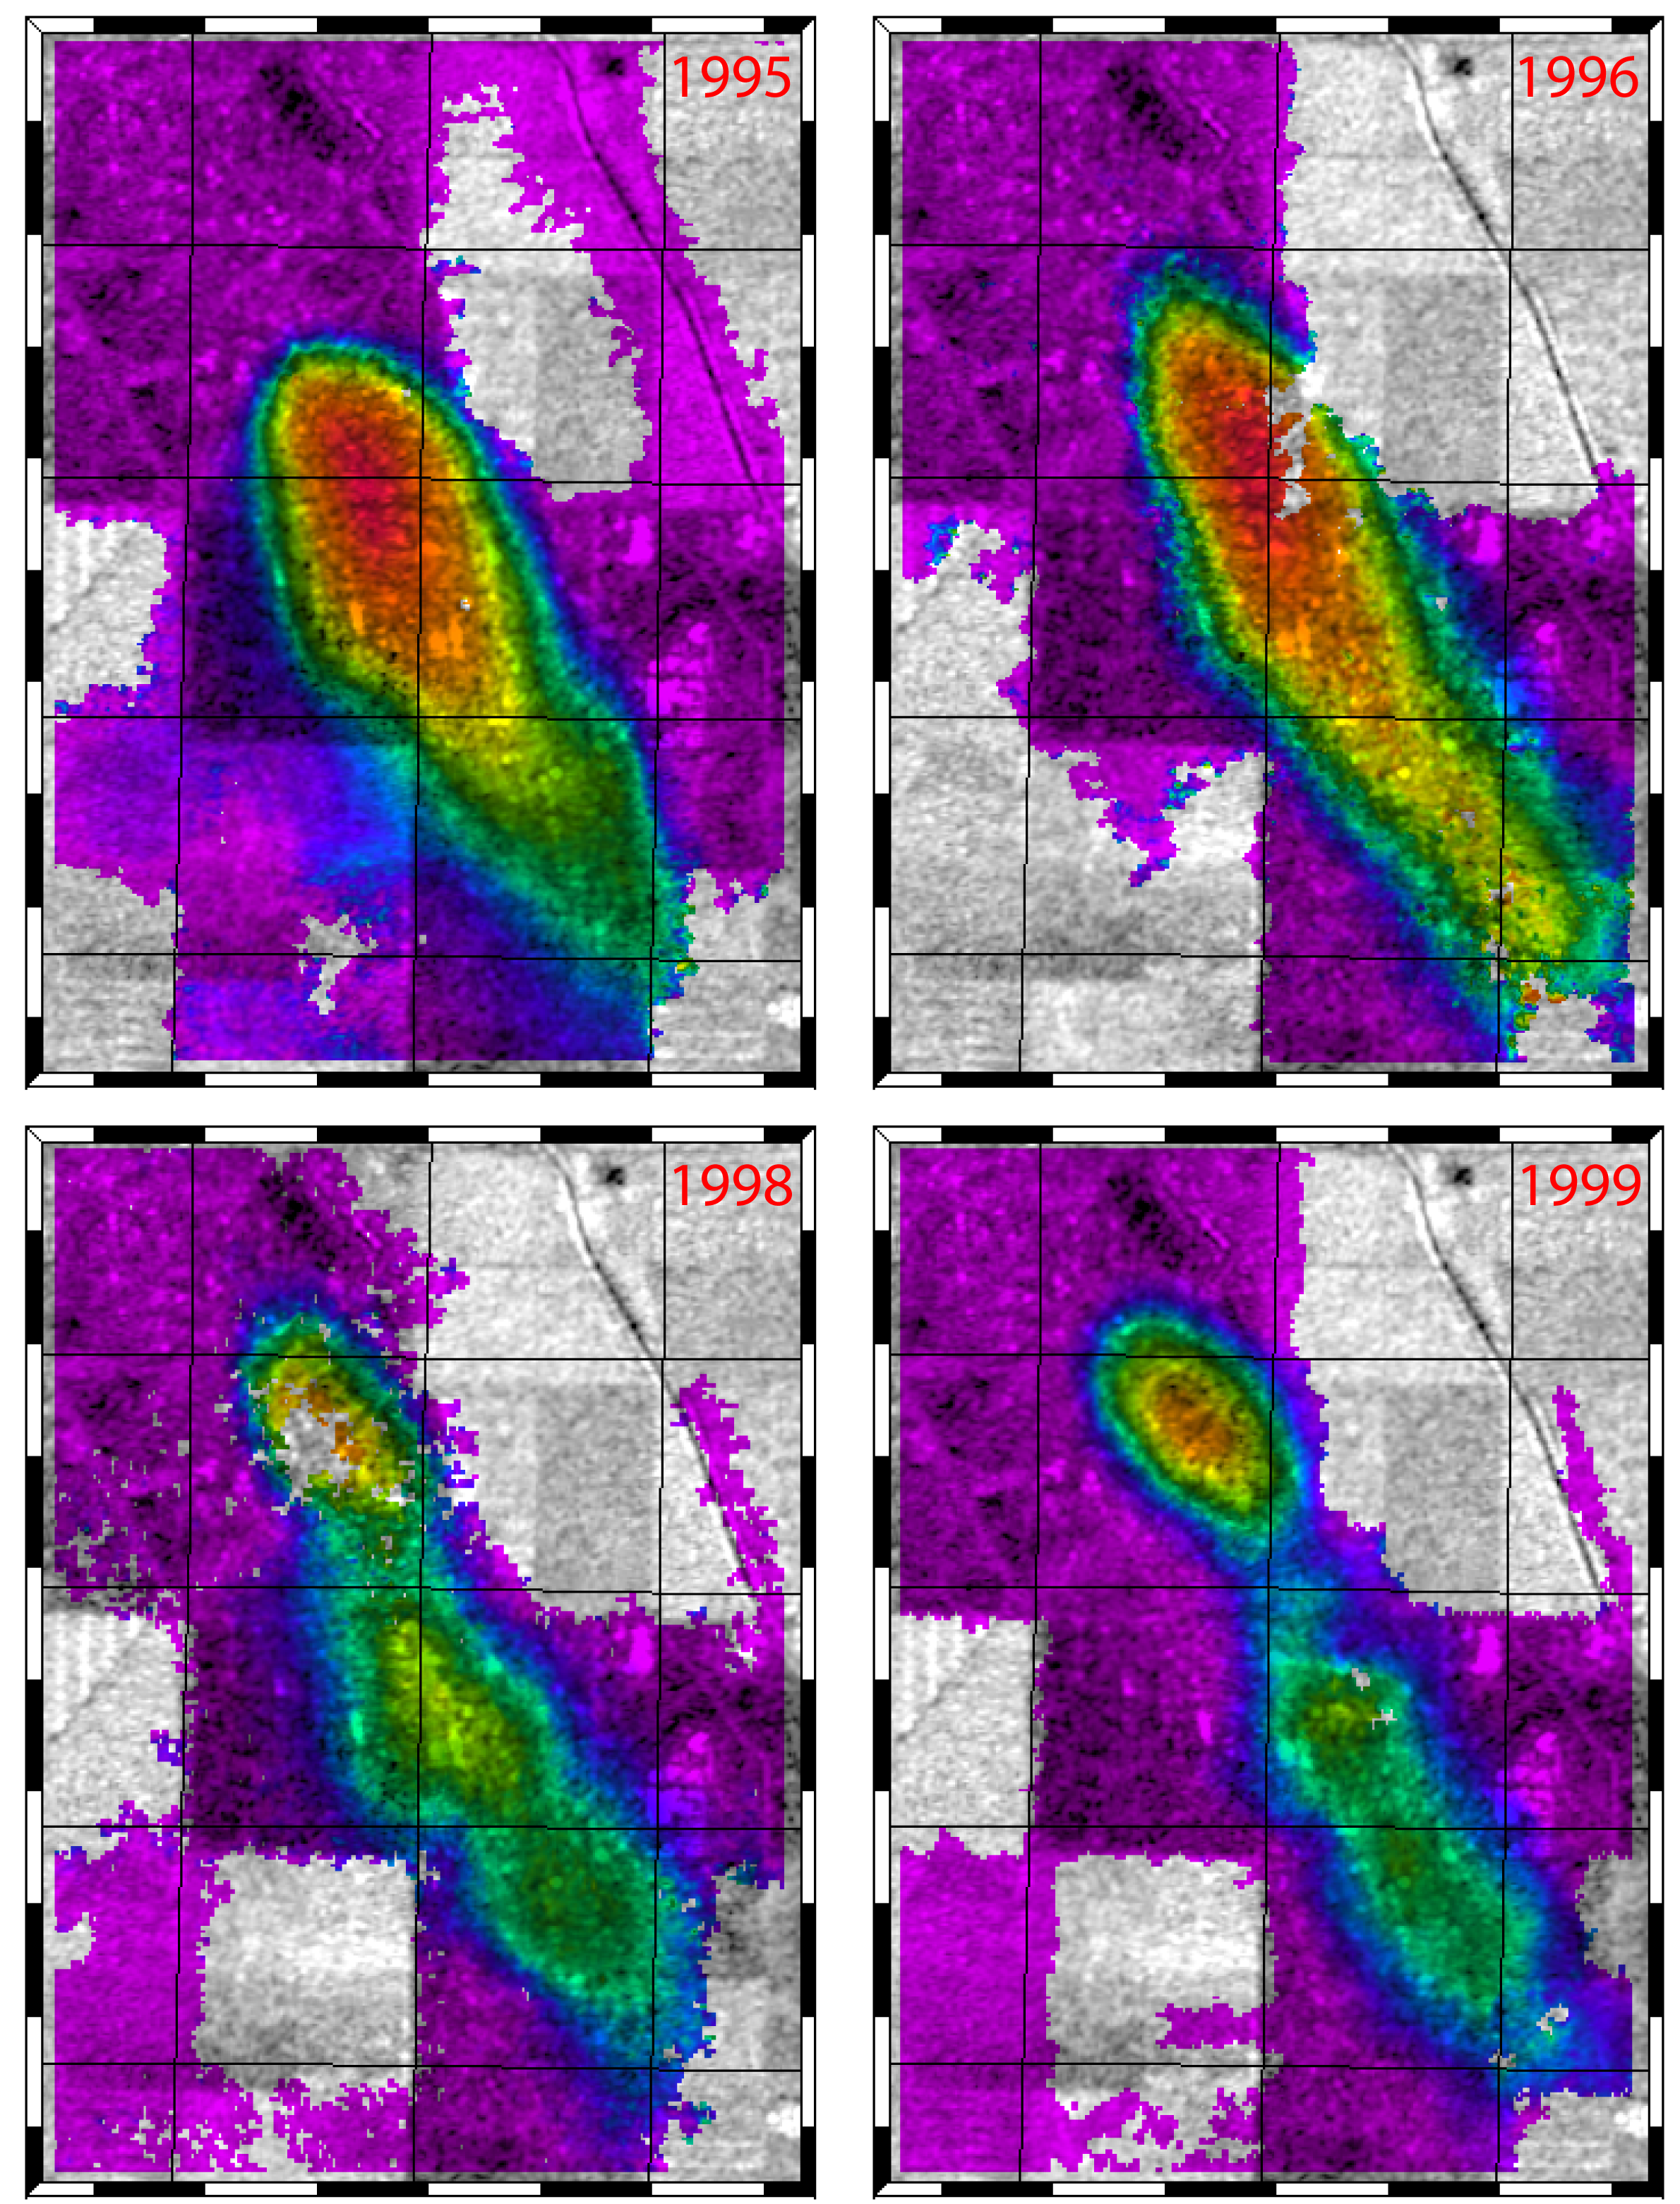

Lost Hills, California Interferogram

This figure shows a comparison of interferograms from four different years mapping the rapid ground subsidence over the Lost Hills oil field in California. Lost Hills is located about 60 km (40 miles) northwest of Bakersfield in the San Joaquin Valley. The oil field is about 1.5 km (1mile) wide and 6 km (3.5 miles) long.

Each interferogram was created using pairs of images taken by synthetic aperture radar that have been combined to measure surface deformation or changes that may have occurred in the time between when data for the two images were taken. The images were collected by the European Space Agency’s Remote Sensing satellites (ERS-1 and ERS-2) in two months of each year shown (1995, 1996, 1998 and 1999) and were combined to produce these image maps of the apparent surface deformation, or changes.

The interferometric measurements that show the changes, primarily vertical subsidence of the surface, are rendered in color with purple indicating no motion and the brightest red showing rapid subsidence. The white areas are where the radar measurements could not be obtained, mostly in the agricultural fields around the oil fields where plant growth or plowing altered the radar properties of the surface.

These radar data show that parts of the oil field were subsiding unusually rapidly, more than 3 centimeters (1.2 inches) a month, in 1995 and 1996. They also reveal that while the ground subsidence rate decreased in the center part of the oil field, it increased in the northern part between 1995 and 1996 and 1998 and 1999.

Subsidence maps like these combined with records of oil and water extraction and injection will help scientist understand how the rocks within an oil field are behaving, leading to improvements in oil field operations.

Credit: NASA/JPL